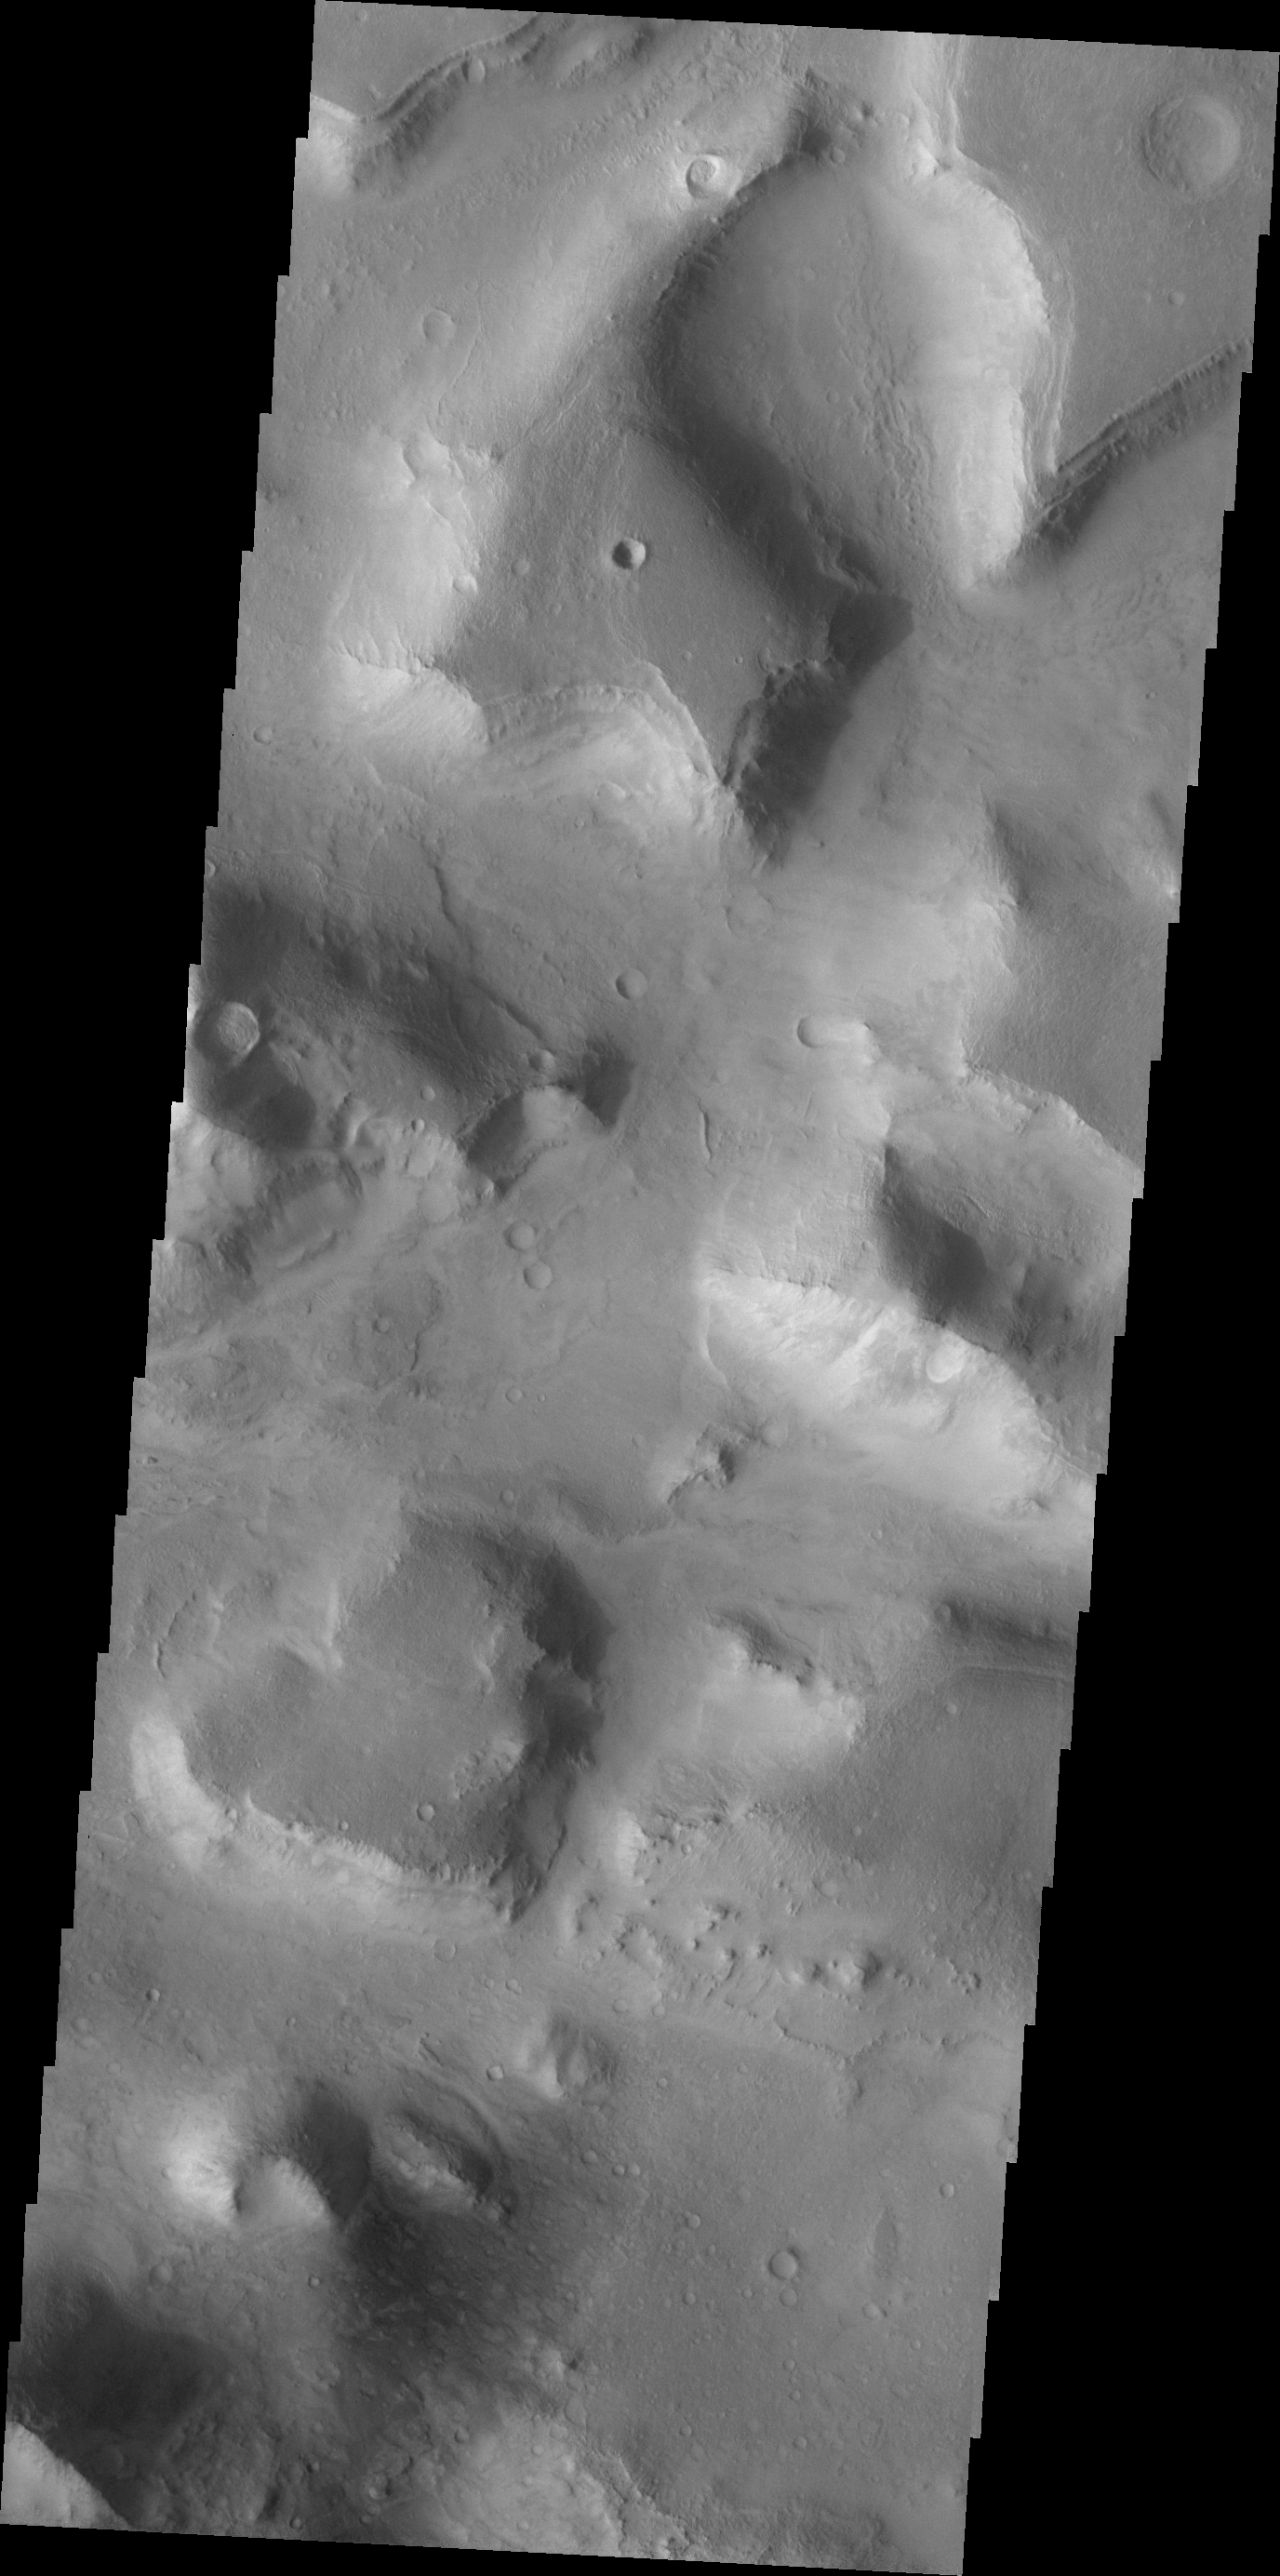

THEMIS Art #103

Do you see what I see? One of the mesas in this image is heart shaped.

Credit: NASA/JPL-Caltech/ASU